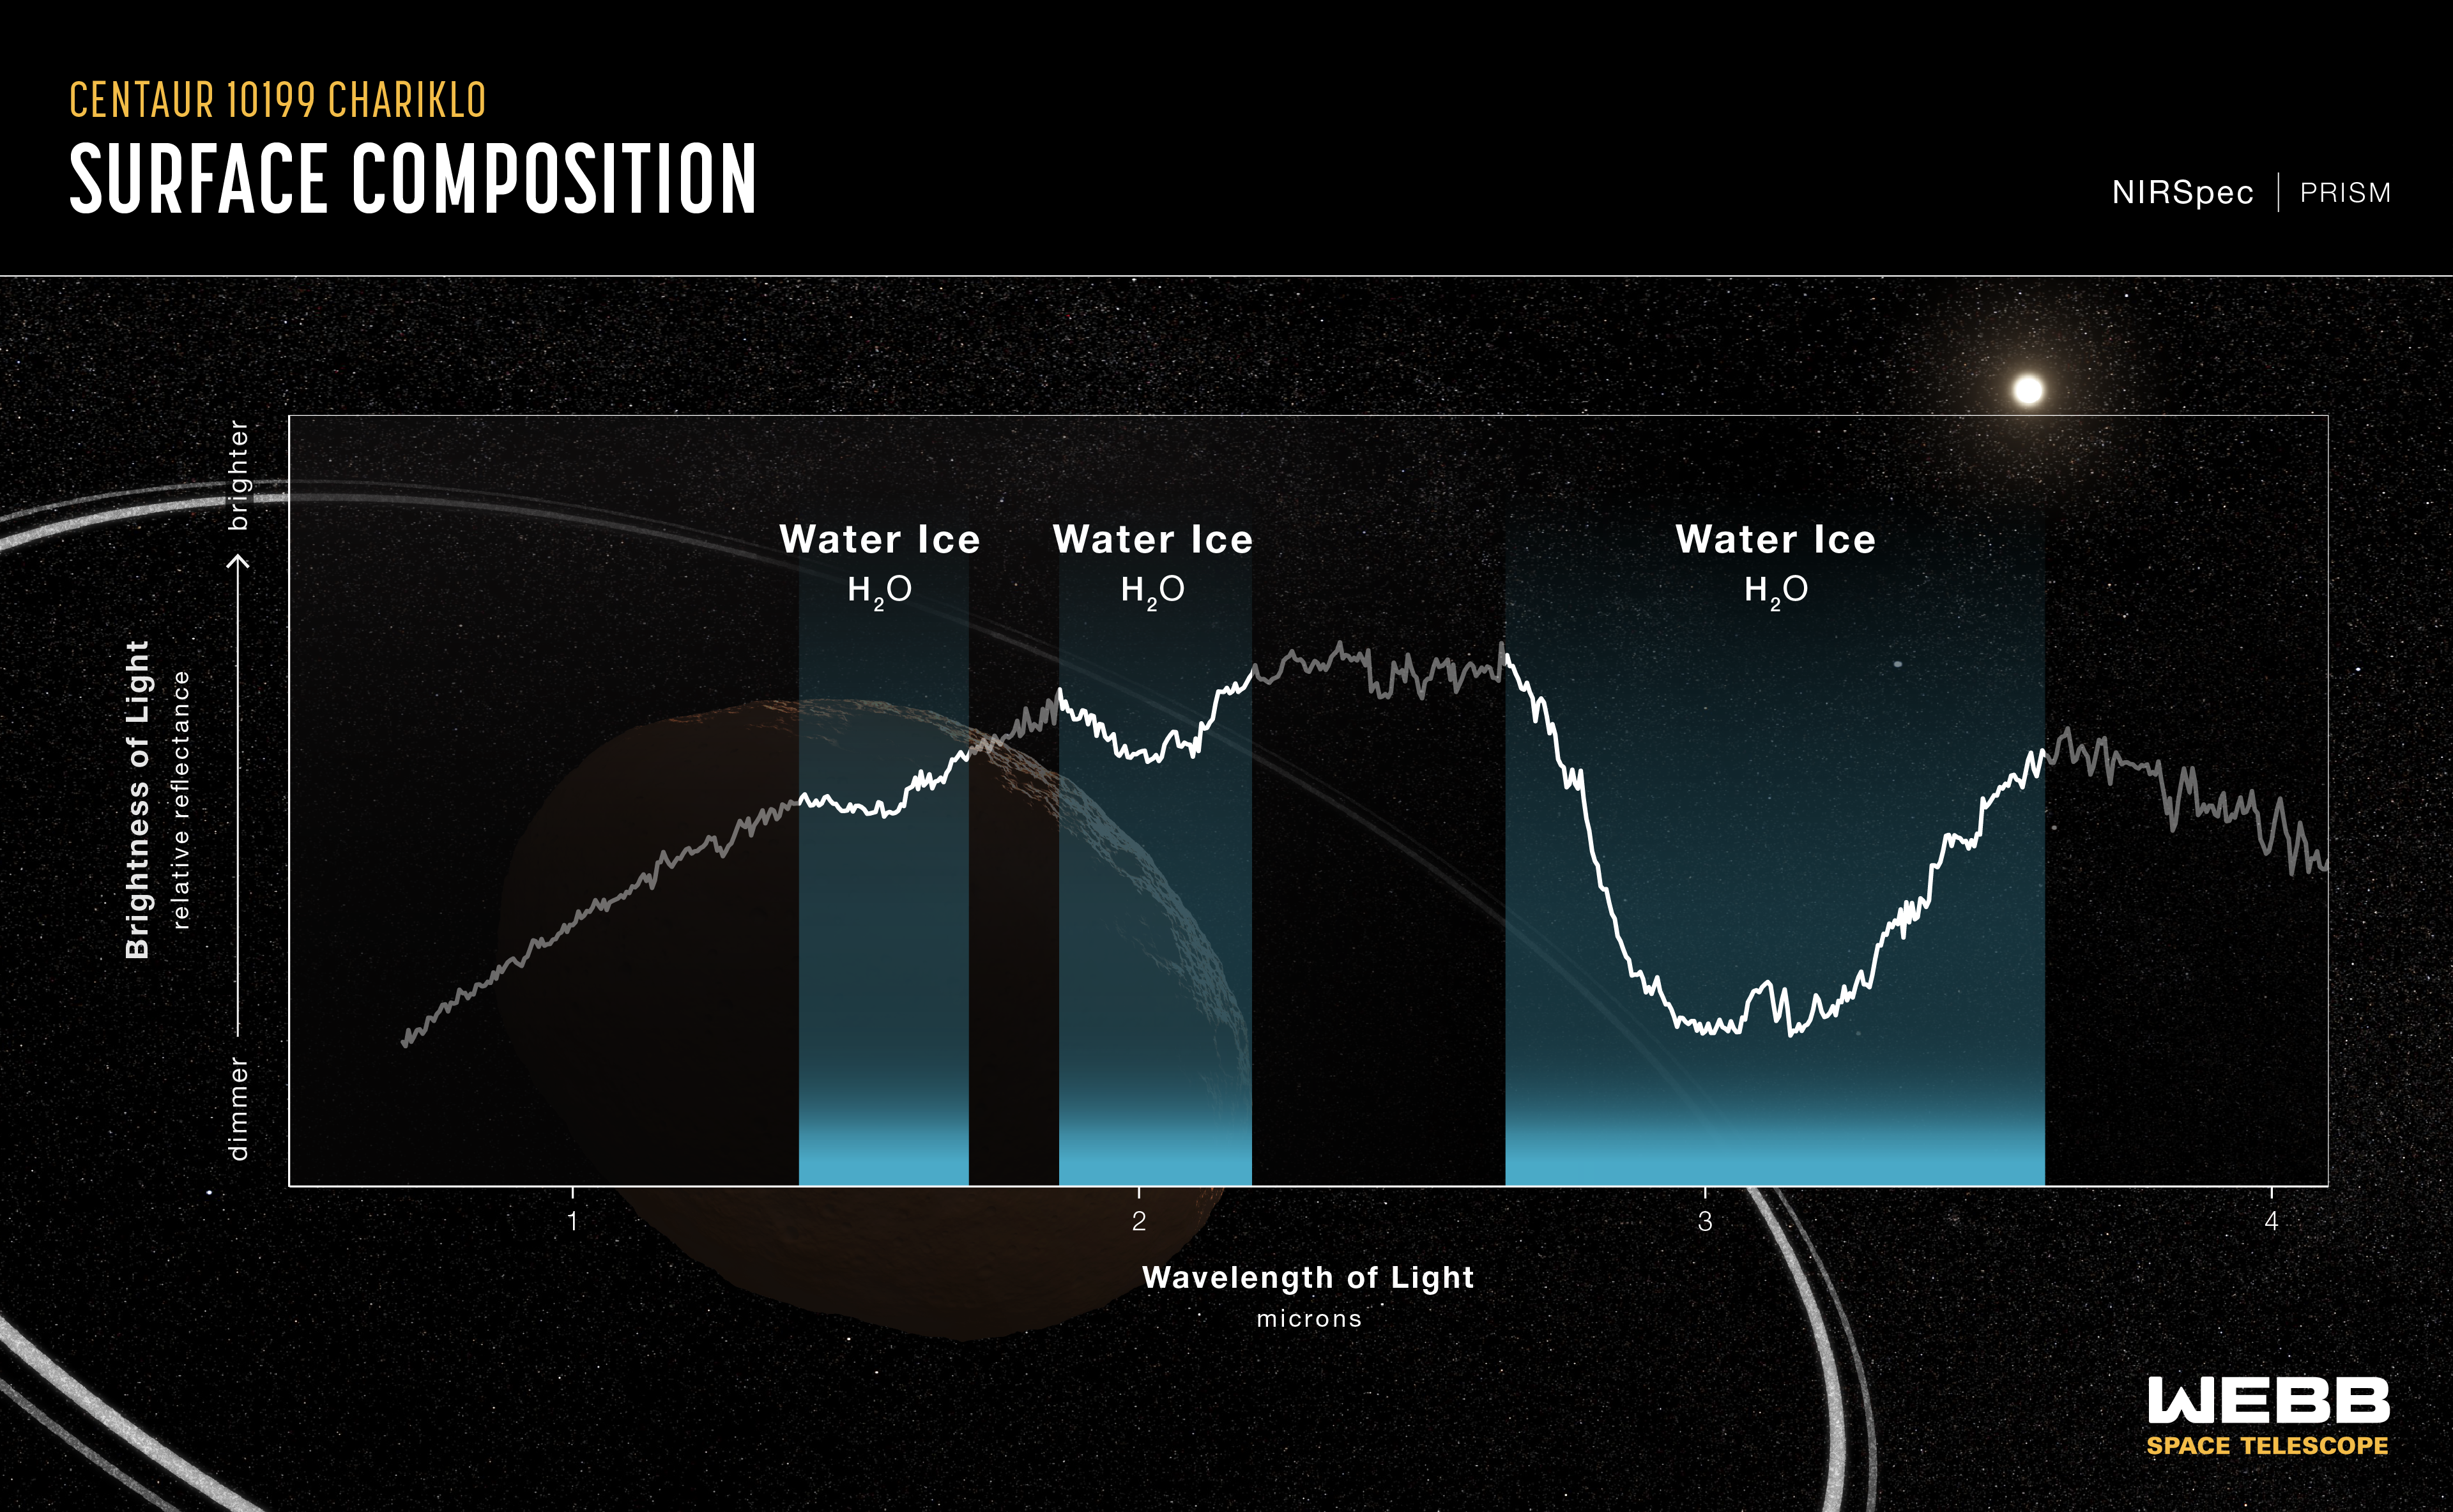

Centaur 10199 Chariklo (NIRSpec Reflectance Spectrum)

Reflectance spectrum of the double-ringed centaur 10199 Chariklo, captured by Webb’s Near-Infrared Spectrograph (NIRSpec) on October 31, 2022. This spectrum shows clear evidence for crystalline water ice on Chariklo’s surface.

A reflectance spectrum shows variations in the brightness of different wavelengths (colors) of reflected sunlight. The dips in the spectrum are related to the presence of water ice, which absorbs these wavelengths, decreasing the amount of light that is reflected back to the telescope.

The background illustration of Chariklo and its rings is based on current understanding of the planet. Webb has not captured a direct image of Chariklo and its rings.

Read the story.

Credit: Image: NASA, ESA, CSA, Leah Hustak (STScI); Science: Noemí Pinilla-Alonso (FSI/UCF), Ian Wong (STScI), Javier Licandro (IAC)